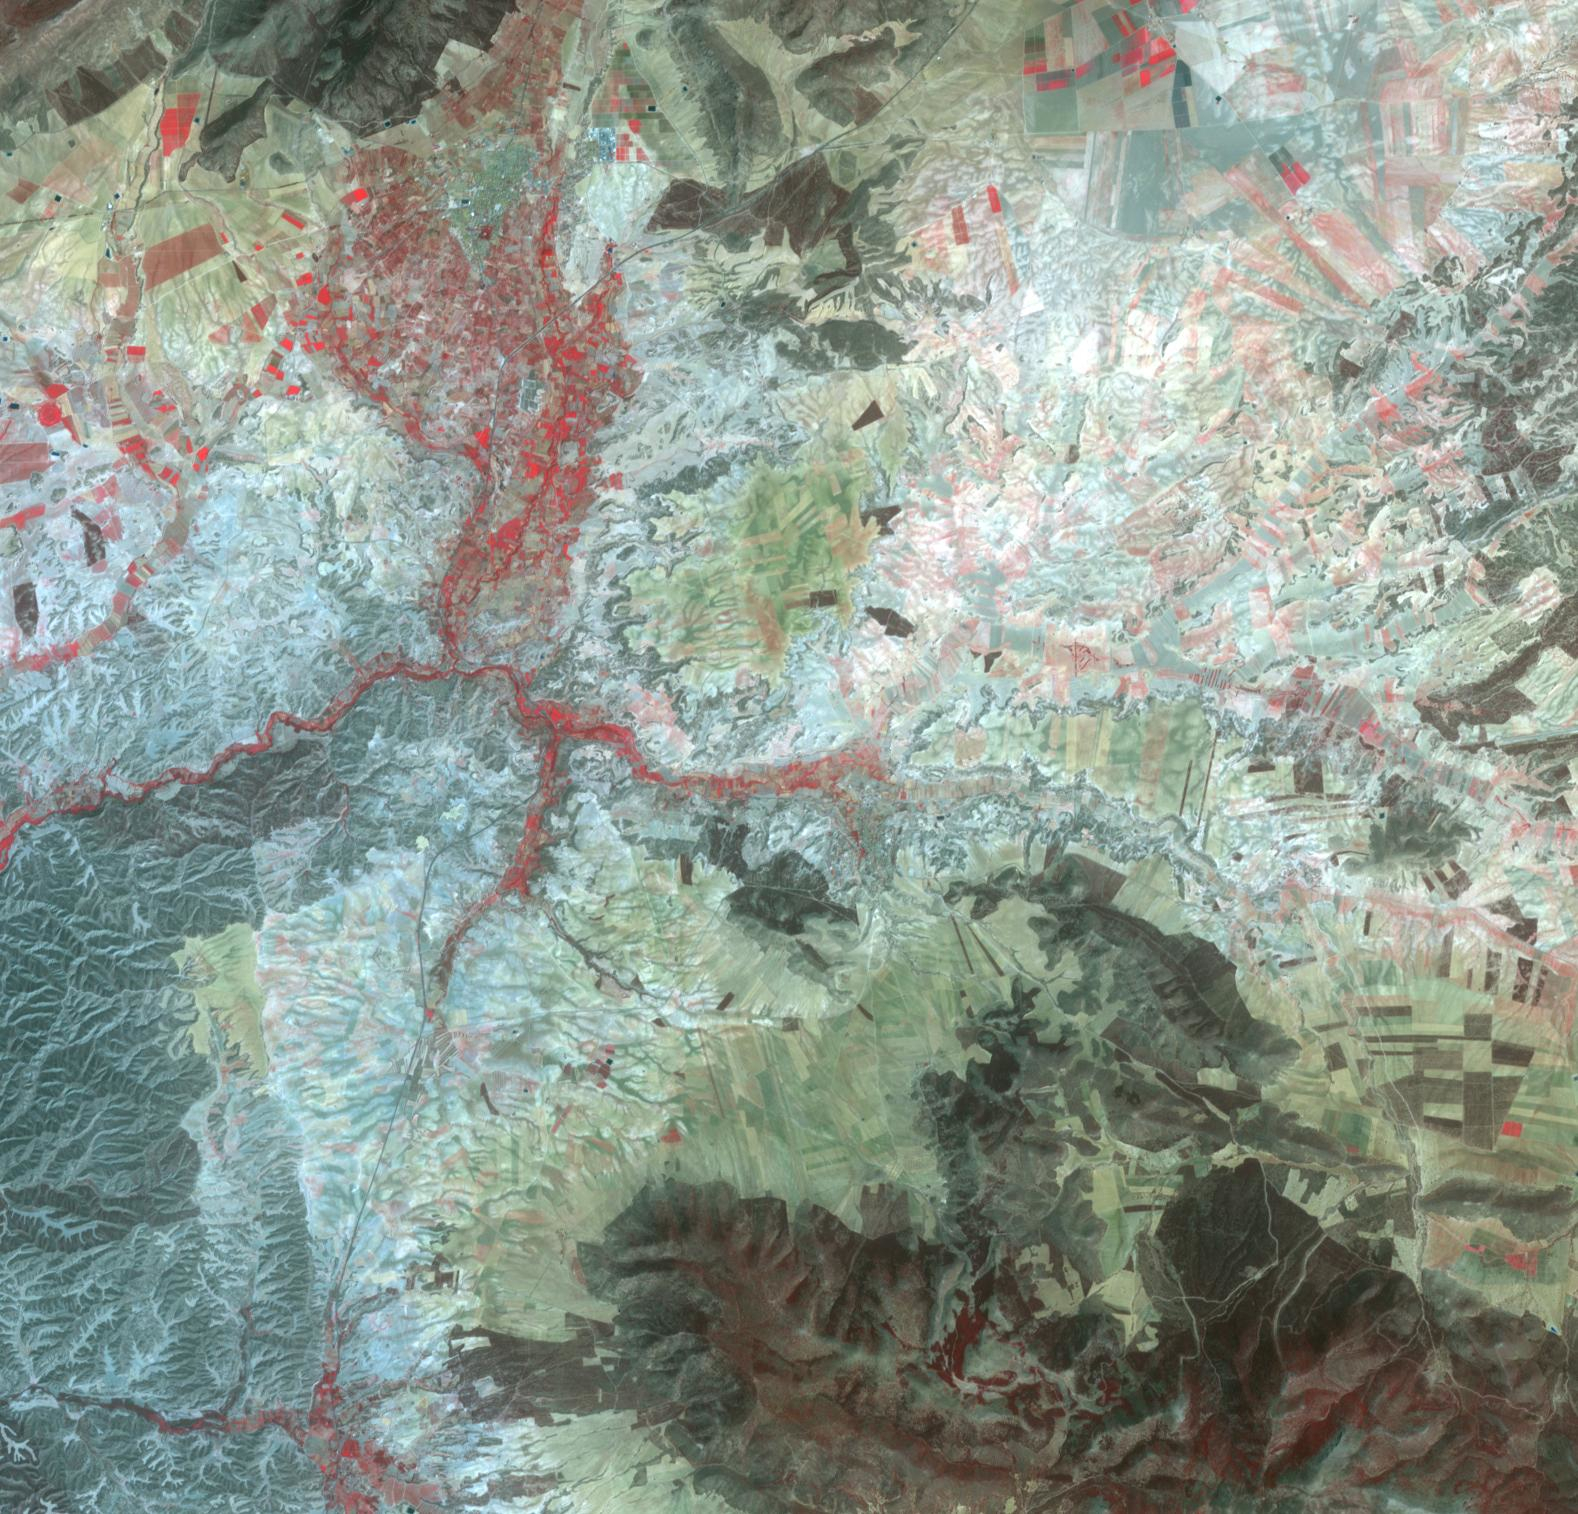

Orce, Spain

In the heart of the high plateau of Grenada in southern Spain is the small town of Orce. Archaeological excavations have discovered the remains of the earliest humans on the European continent, dating back 1.4 million years. At that time, the area was near ancient Lake Orce-Baza, and supported a rich fauna of animals, including mammoths and sabre-tooth tigers. The image was acquired August 10, 2023, covers an area of 22.6 by 23.7 km, and is located at 37.7 degrees north, 2.5 degrees west.

With its 14 spectral bands from the visible to the thermal infrared wavelength region and its high spatial resolution of about 50 to 300 feet (15 to 90 meters), ASTER images Earth to map and monitor the changing surface of our planet. ASTER is one of five Earth-observing instruments launched Dec. 18, 1999, on Terra. The instrument was built by Japan’s Ministry of Economy, Trade and Industry. A joint U.S./Japan science team is responsible for validation and calibration of the instrument and data products.

The broad spectral coverage and high spectral resolution of ASTER provides scientists in numerous disciplines with critical information for surface mapping and monitoring of dynamic conditions and temporal change. Example applications are monitoring glacial advances and retreats; monitoring potentially active volcanoes; identifying crop stress; determining cloud morphology and physical properties; wetlands evaluation; thermal pollution monitoring; coral reef degradation; surface temperature mapping of soils and geology; and measuring surface heat balance.

The U.S. science team is located at NASA’s Jet Propulsion Laboratory in Pasadena, Calif. The Terra mission is part of NASA’s Science Mission Directorate, Washington.

Credit: NASA/METI/AIST/Japan Space Systems, and U.S./Japan ASTER Science Team